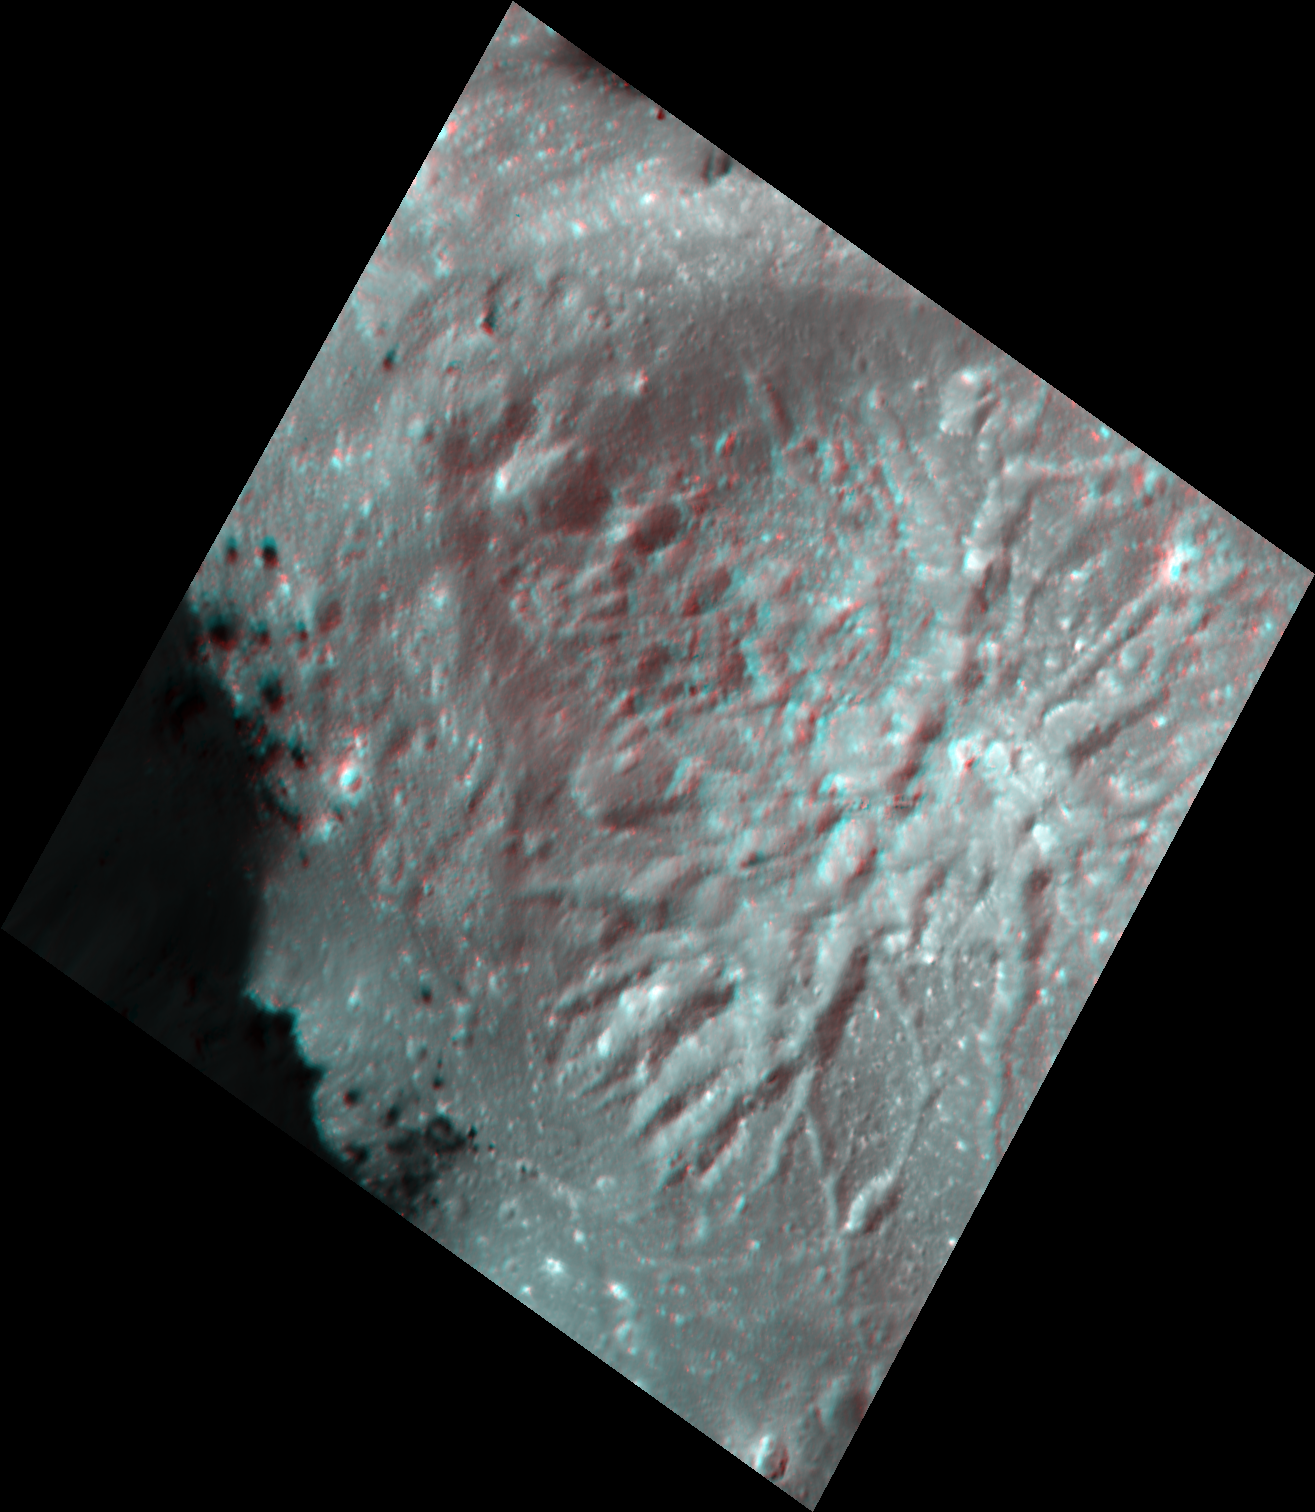

Cerealia Facula Pit and Dome in 3-D

Scientists created this stereo view, called an anaglyph, with two images of the same part of Ceres’s surface taken by Dawn on different orbits and from different viewing angles. The images were artificially colored and combined so that when viewed through glasses with a red filter on the left and blue on the right, they provide a 3-D view.

The images used for this anaglyph were obtained by NASA’s Dawn spacecraft from an altitude of about 21 miles (34 kilometers).

The center of this image is located at about 19.6 degrees north latitude and 239.5 degrees east longitude.

Dawn’s mission is managed by JPL for NASA’s Science Mission Directorate in Washington. Dawn is a project of the directorates Discovery Program, managed by NASA’s Marshall Space Flight Center in Huntsville, Alabama. JPL is responsible for overall Dawn mission science. Orbital ATK Inc., in Dulles, Virginia, designed and built the spacecraft. The German Aerospace Center, Max Planck Institute for Solar System Research, Italian Space Agency and Italian National Astrophysical Institute are international partners on the mission team.

Credit: NASA/JPL-Caltech/UCLA/MPS/DLR/IDA/USRA-Lunar Planetary Institute